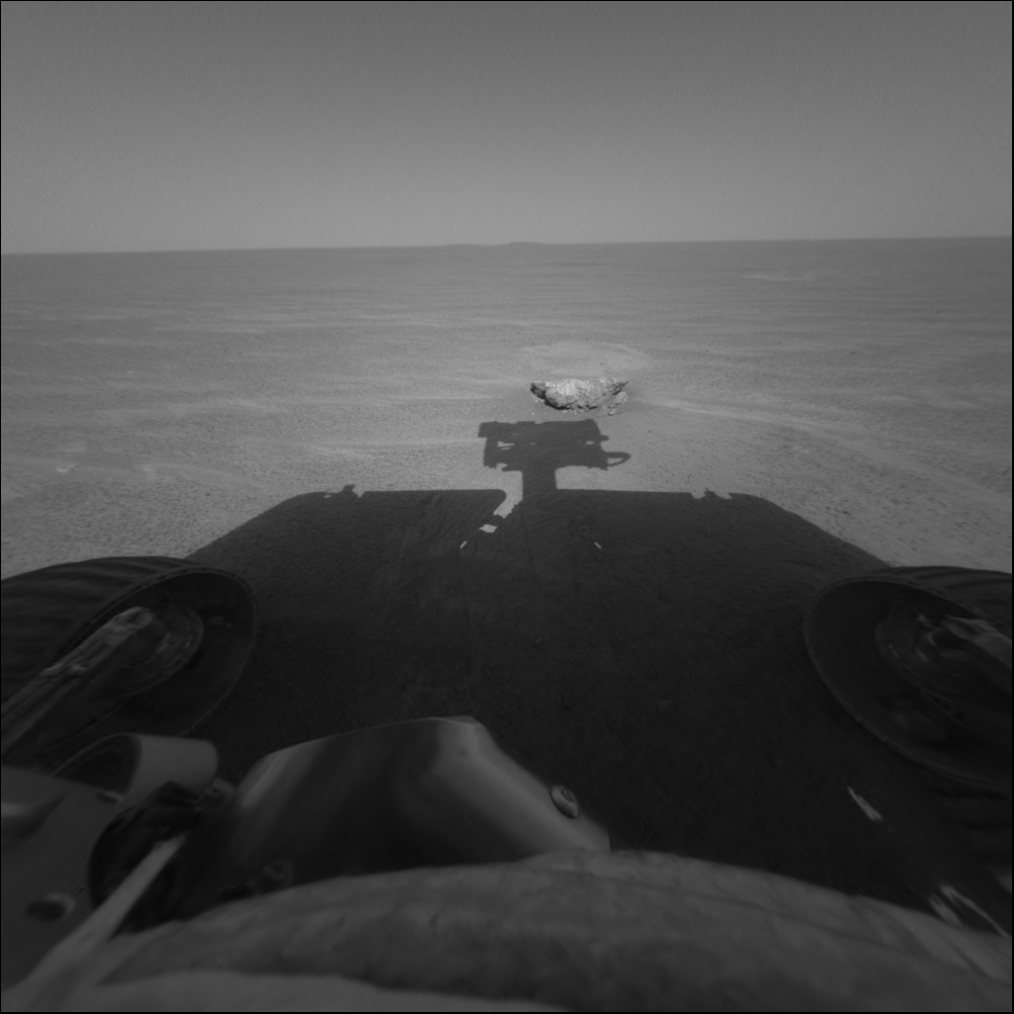

Visiting the Scene of Landing

This image from the Mars Exploration Rover Opportunity’s front hazard-avoidance camera focuses on the rock dubbed “Bounce,” which the rover’s airbag-wrapped lander hit upon landing. Though the plains surrounding Opportunity’s “Eagle Crater” landing site are relatively free of any hazards that would have hindered landing, the packaged rover managed to bounce down on one of the only rocks in the vicinity. The rock measures approximately 40 centimeters (about 16 inches) across.

Bounce — a rock that differs significantly from the light rocks in the Eagle Crater outcrop — is currently being investigated by Opportunity. So far, the rover’s miniature thermal emission spectrometer has revealed that it is rich in hematite. In the coming sols, a target yet to be chosen on the rock will be examined by the rover’s spectrometers, then ground into by the rock abrasion tool. After the grind, the spectrometers will assess the chemical content of the exposed rock.

Credit: NASA/JPL